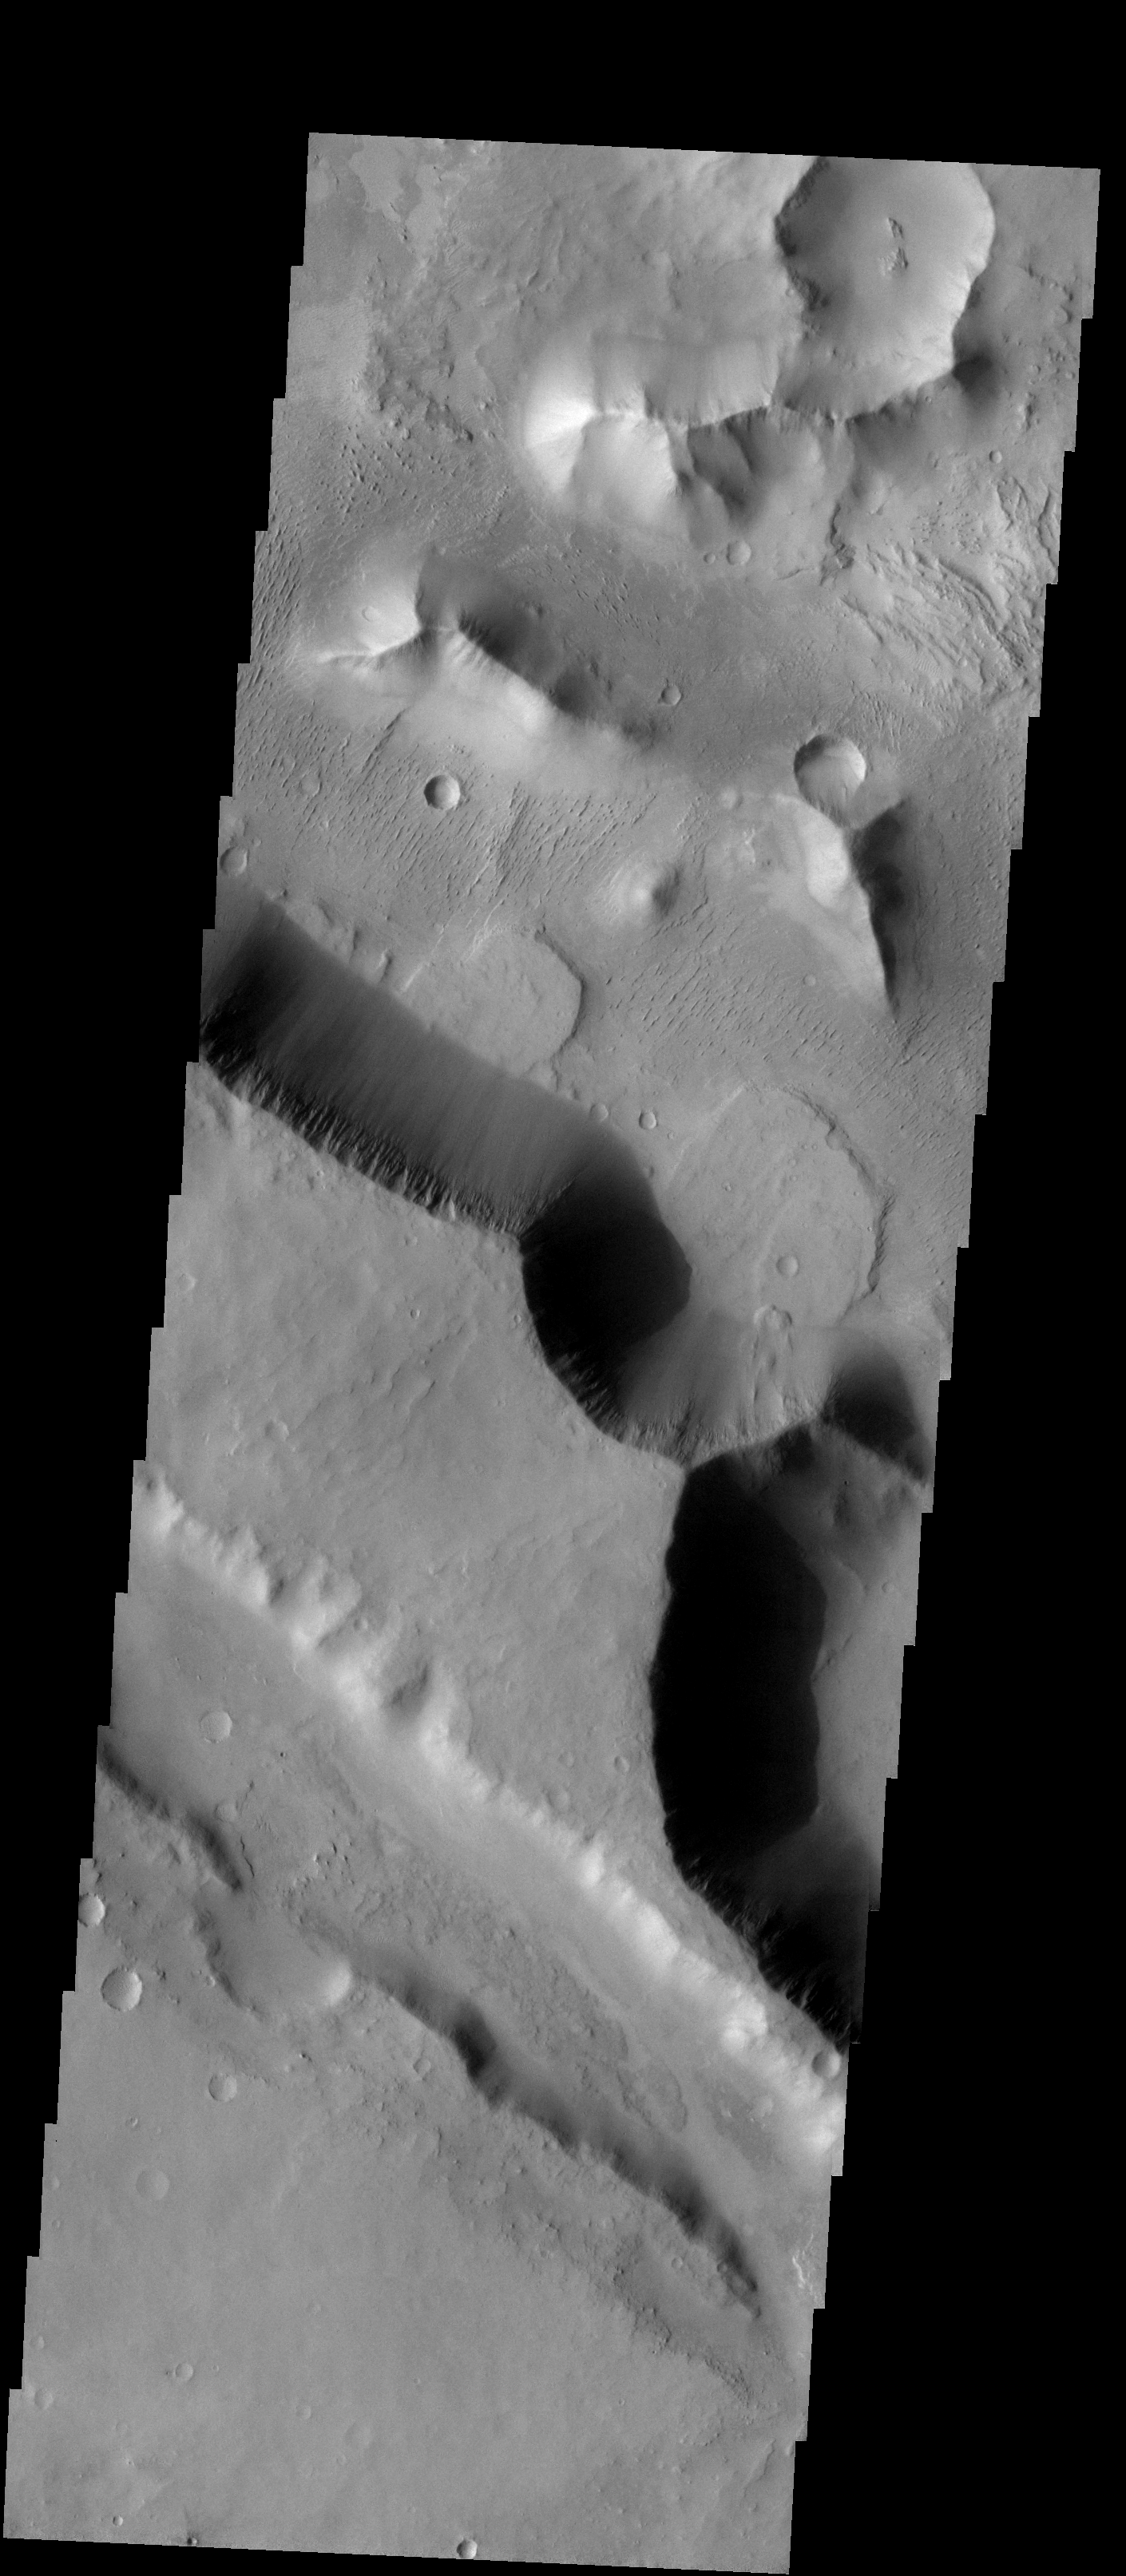

Landslide

The two landslides in this image are located in Aeolis Mensae.

Image information: VIS instrument. Latitude -5.5N, Longitude 146.0E. 18 meter/pixel resolution.

Please see the THEMIS Data Citation Note for details on crediting THEMIS images.

Note: this THEMIS visual image has not been radiometrically nor geometrically calibrated for this preliminary release. An empirical correction has been performed to remove instrumental effects. A linear shift has been applied in the cross-track and down-track direction to approximate spacecraft and planetary motion. Fully calibrated and geometrically projected images will be released through the Planetary Data System in accordance with Project policies at a later time.

NASA’s Jet Propulsion Laboratory manages the 2001 Mars Odyssey mission for NASA’s Office of Space Science, Washington, D.C. The Thermal Emission Imaging System (THEMIS) was developed by Arizona State University, Tempe, in collaboration with Raytheon Santa Barbara Remote Sensing. The THEMIS investigation is led by Dr. Philip Christensen at Arizona State University. Lockheed Martin Astronautics, Denver, is the prime contractor for the Odyssey project, and developed and built the orbiter. Mission operations are conducted jointly from Lockheed Martin and from JPL, a division of the California Institute of Technology in Pasadena.

Credit: NASA/JPL/ASU